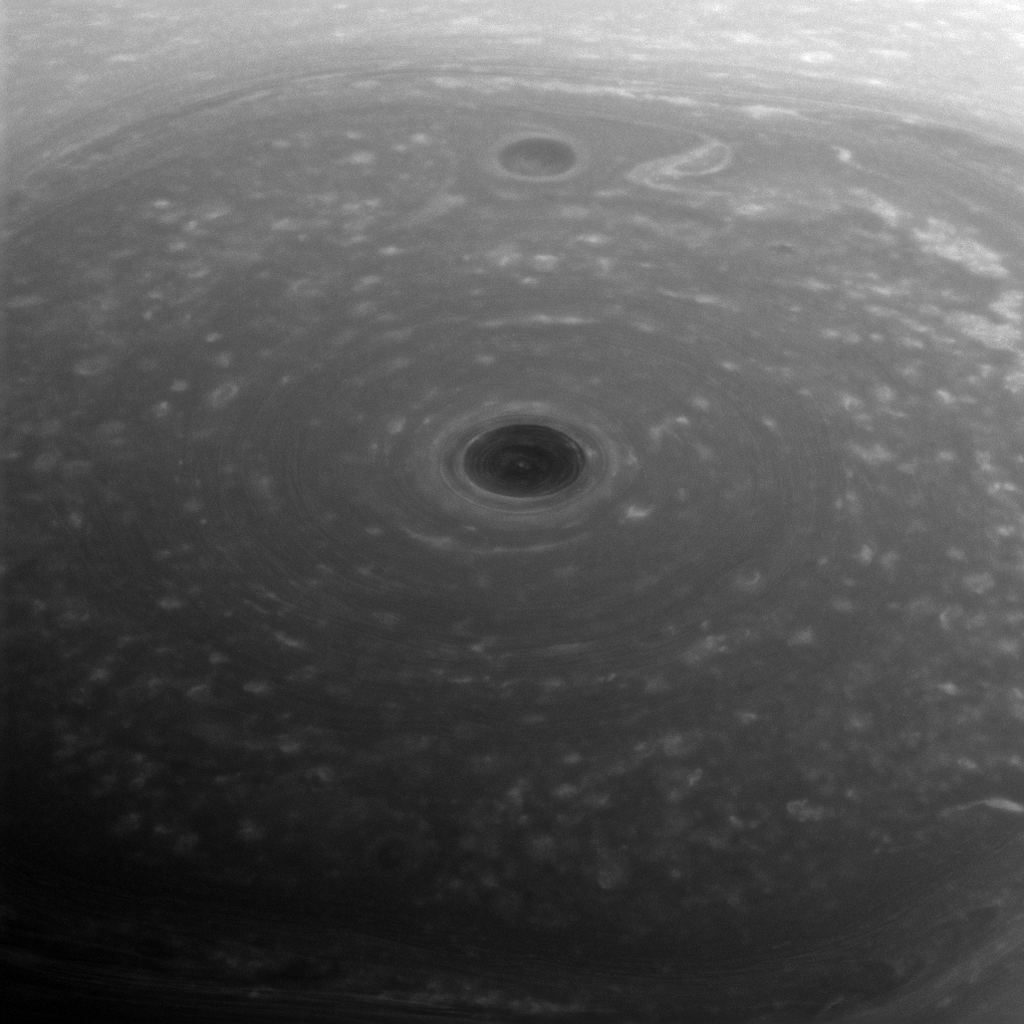

Top of the World

These turbulent clouds are on top of the world at Saturn. NASA’s Cassini spacecraft captured this view of Saturn’s north pole on April 26, 2017 – the day it began its Grand Finale — as it approached the planet for its first daring dive through the gap between the planet and its rings.

Although the pole is still bathed in sunlight at present, northern summer solstice on Saturn occurred on May 24, 2017, bringing the maximum solar illumination to the north polar region. Now the Sun begins its slow descent in the northern sky, which eventually will plunge the north pole into Earth-years of darkness. Cassini’s long mission at Saturn enabled the spacecraft to see the Sun rise over the north, revealing that region in great detail for the first time.

This view looks toward the sunlit side of the rings from about 44 degrees above the ring plane. The image was taken with the Cassini spacecraft wide-angle camera using a spectral filter which preferentially admits wavelengths of near-infrared light centered at 752 nanometers.

The view was obtained at a distance of approximately 166,000 miles (267,000 kilometers) from Saturn. Image scale is about 10 miles (16 kilometers) per pixel.

The Cassini mission is a cooperative project of NASA, ESA (the European Space Agency) and the Italian Space Agency. The Jet Propulsion Laboratory, a division of Caltech in Pasadena, manages the mission for NASA’s Science Mission Directorate, Washington. The Cassini orbiter and its two onboard cameras were designed, developed and assembled at JPL. The imaging operations center is based at the Space Science Institute in Boulder, Colorado.

Credit: NASA/JPL-Caltech/Space Science Institute